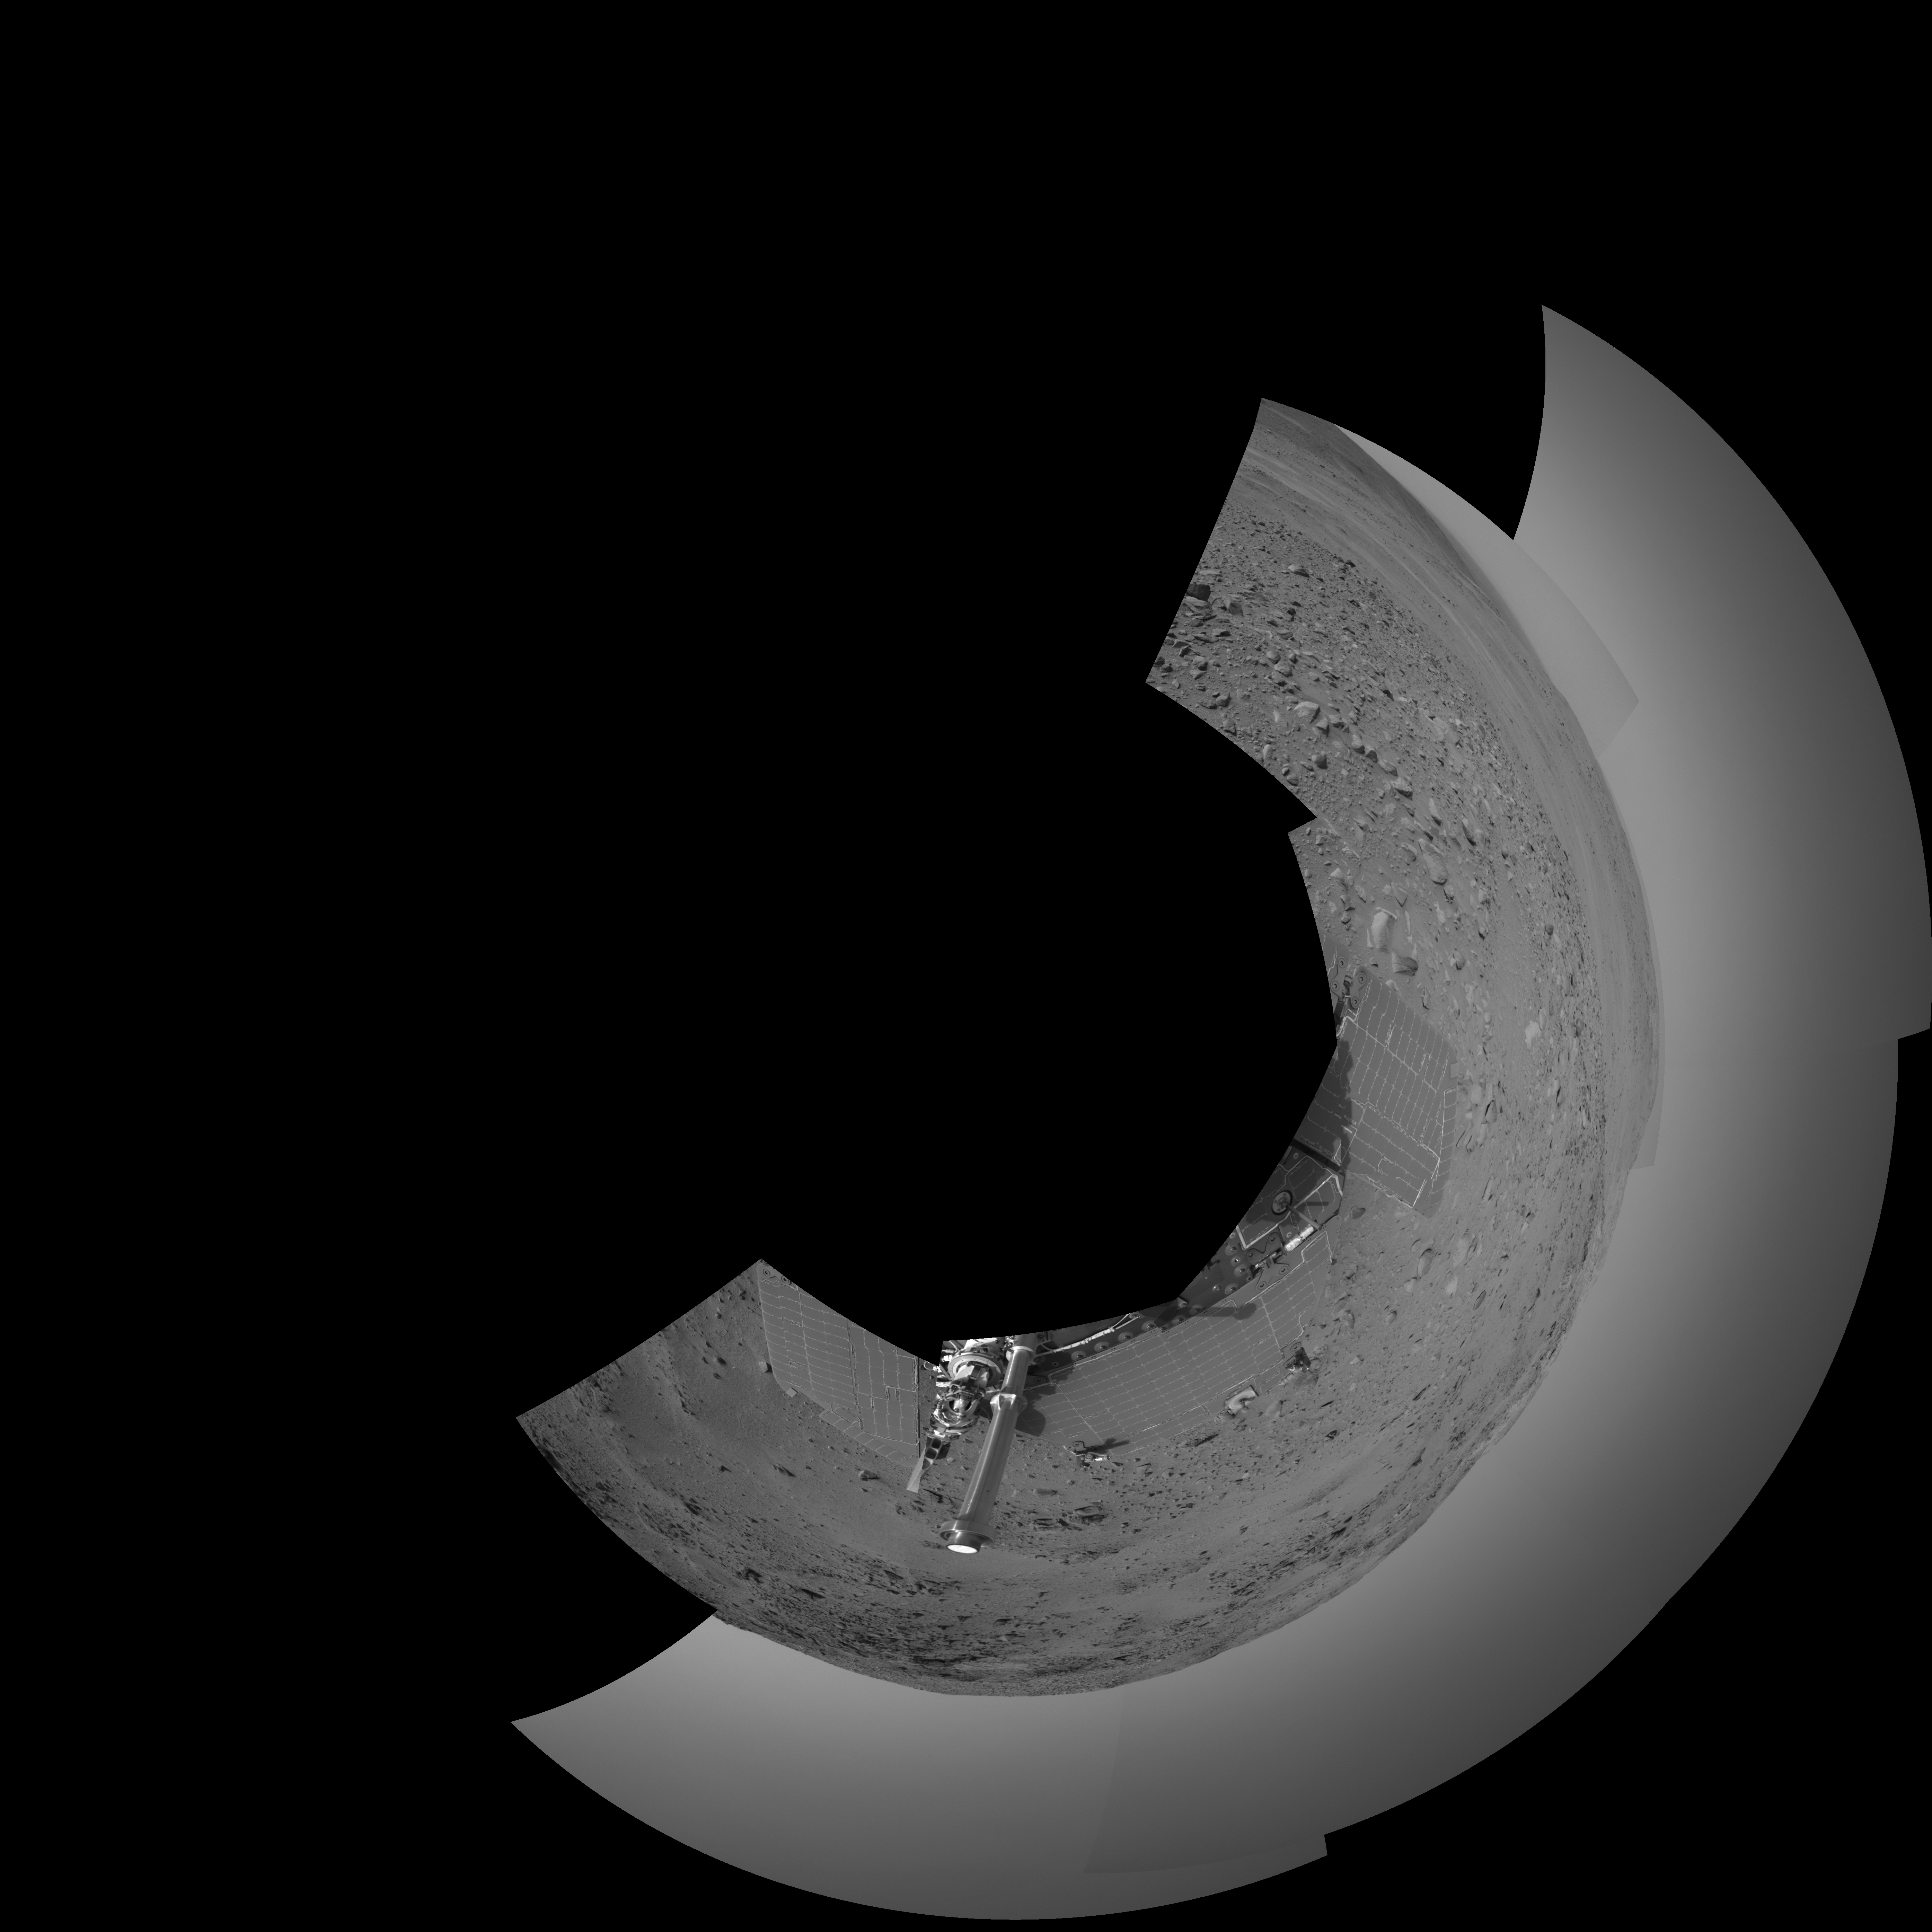

Spirit’s View on Sol 399 (Polar)

NASA’s Mars Exploration Rover Spirit used its navigation camera to capture this view during the rover’s 399th martian day, or sol, (Feb. 15, 2005). An attempted drive on that sol did not gain any ground toward nearby “Larry’s Lookout” because of slippage that churned the soil on the slope. Spirit used its alpha particle X-ray spectrometer to examine the churned soil. This view is presented in a polar projection with geometric seam correction.

Credit: NASA/JPL